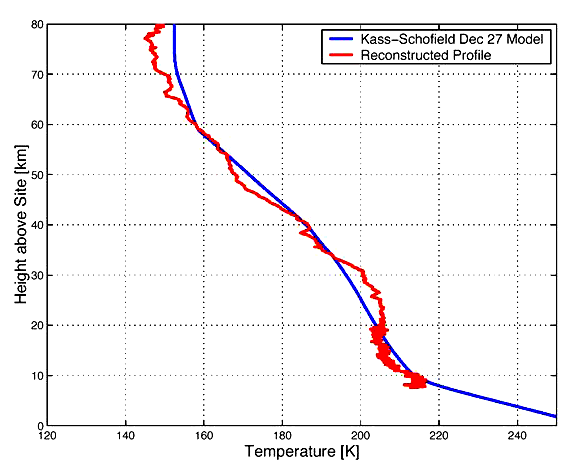

Lessons from Spirit’s Landing

This graph illustrates that models used to predict the atmospheric entry details of the Mars Exploration Rover Spirit were right on track. The red curve shows the estimated change in temperature as Spirit descended through the martian atmosphere, from 80 kilometers (50 miles) to the altitude just above parachute deployment. The estimated profile was reconstructed from accelerometer and gyro readings taken by the spacecraft during its descent. This data roughly matches that of the blue curve, which represents the temperature profile predicted before landing. The predicted profile was generated from observations made at Gusev Crater on December 27, 2003, by Mars Global Surveyor Thermal Emission Spectrometer.

Credit: NASA/JPL/George Washington University/Langley/ASU